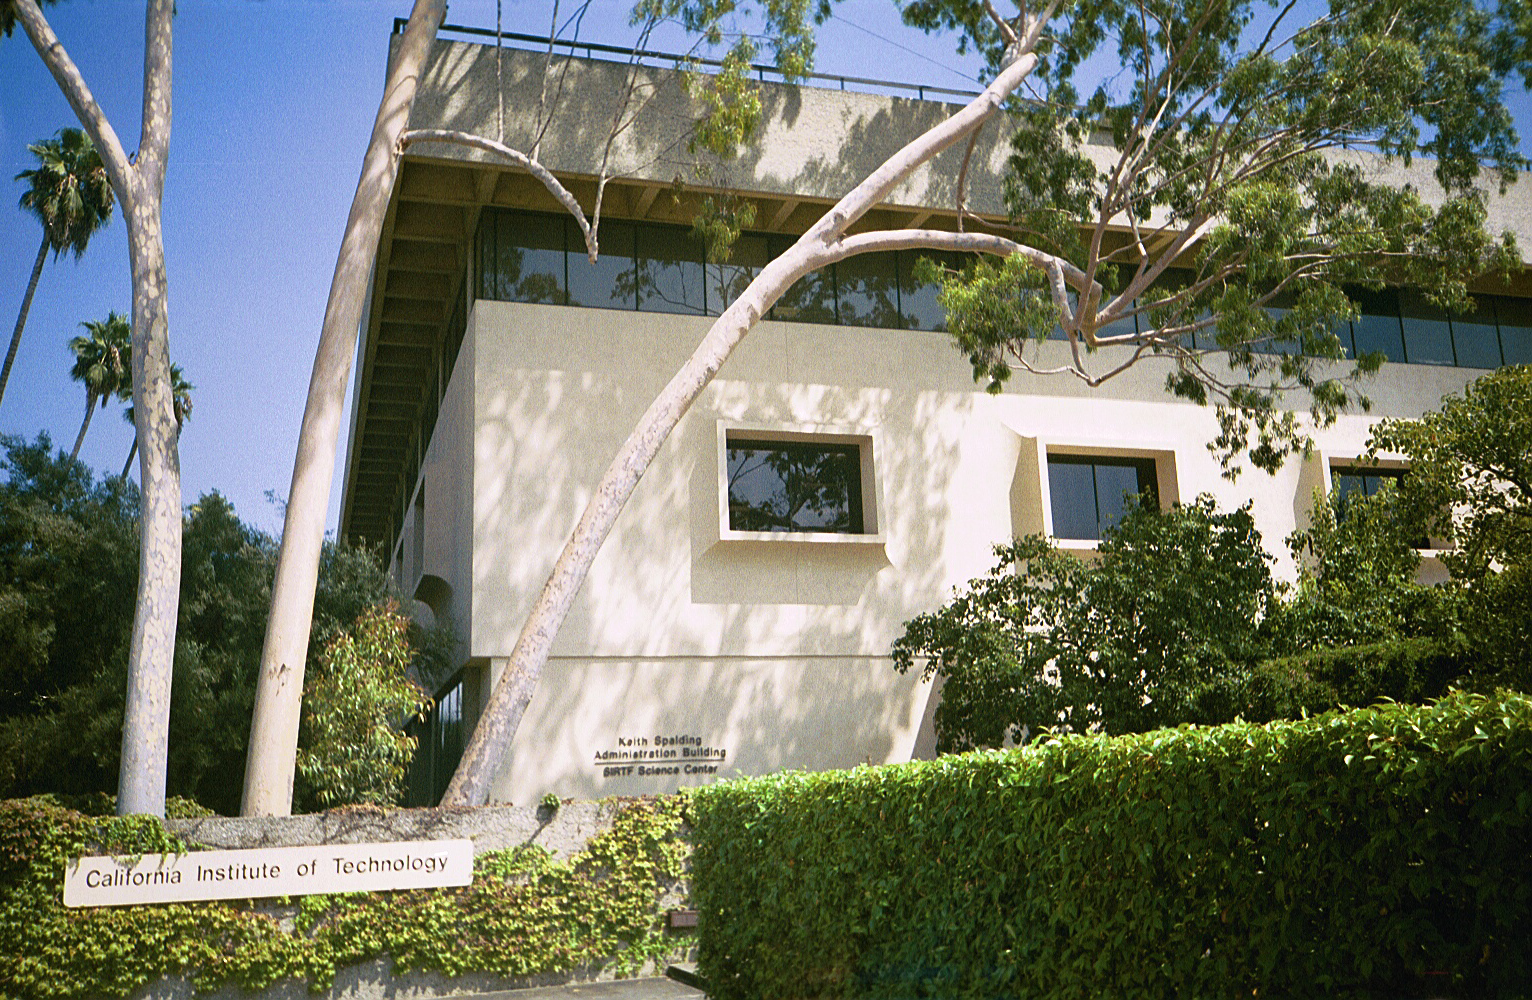

Spitzer Science Center

Credit: NASA/JPL-Caltech/J. Keller (SSC)